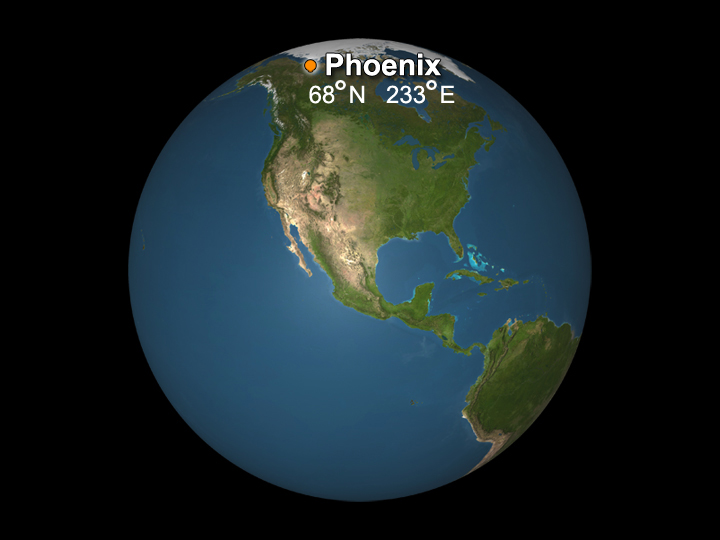

Earth Site Corresponding to Phoenix Mars Lander’s Targeted Site

The targeted landing site for NASA’s Phoenix Mars Lander is at about 68 degrees north latitude, 233 degrees east longitude in the Martian arctic.

On Earth, those coordinates specify a location in northwestern Canada.

Canada supplied the Phoenix spacecraft’s Meteorological Station.

The Phoenix Mission is led by the University of Arizona on behalf of NASA. Project management of the mission is by NASA’s Jet Propulsion Laboratory. Spacecraft development is by Lockheed Martin Space Systems.

Photojournal Note: As planned, the Phoenix lander, which landed May 25, 2008 23:53 UTC, ended communications in November 2008, about six months after landing, when its solar panels ceased operating in the dark Martian winter.

Credit: NASA/JPL-Caltech/University of Arizona